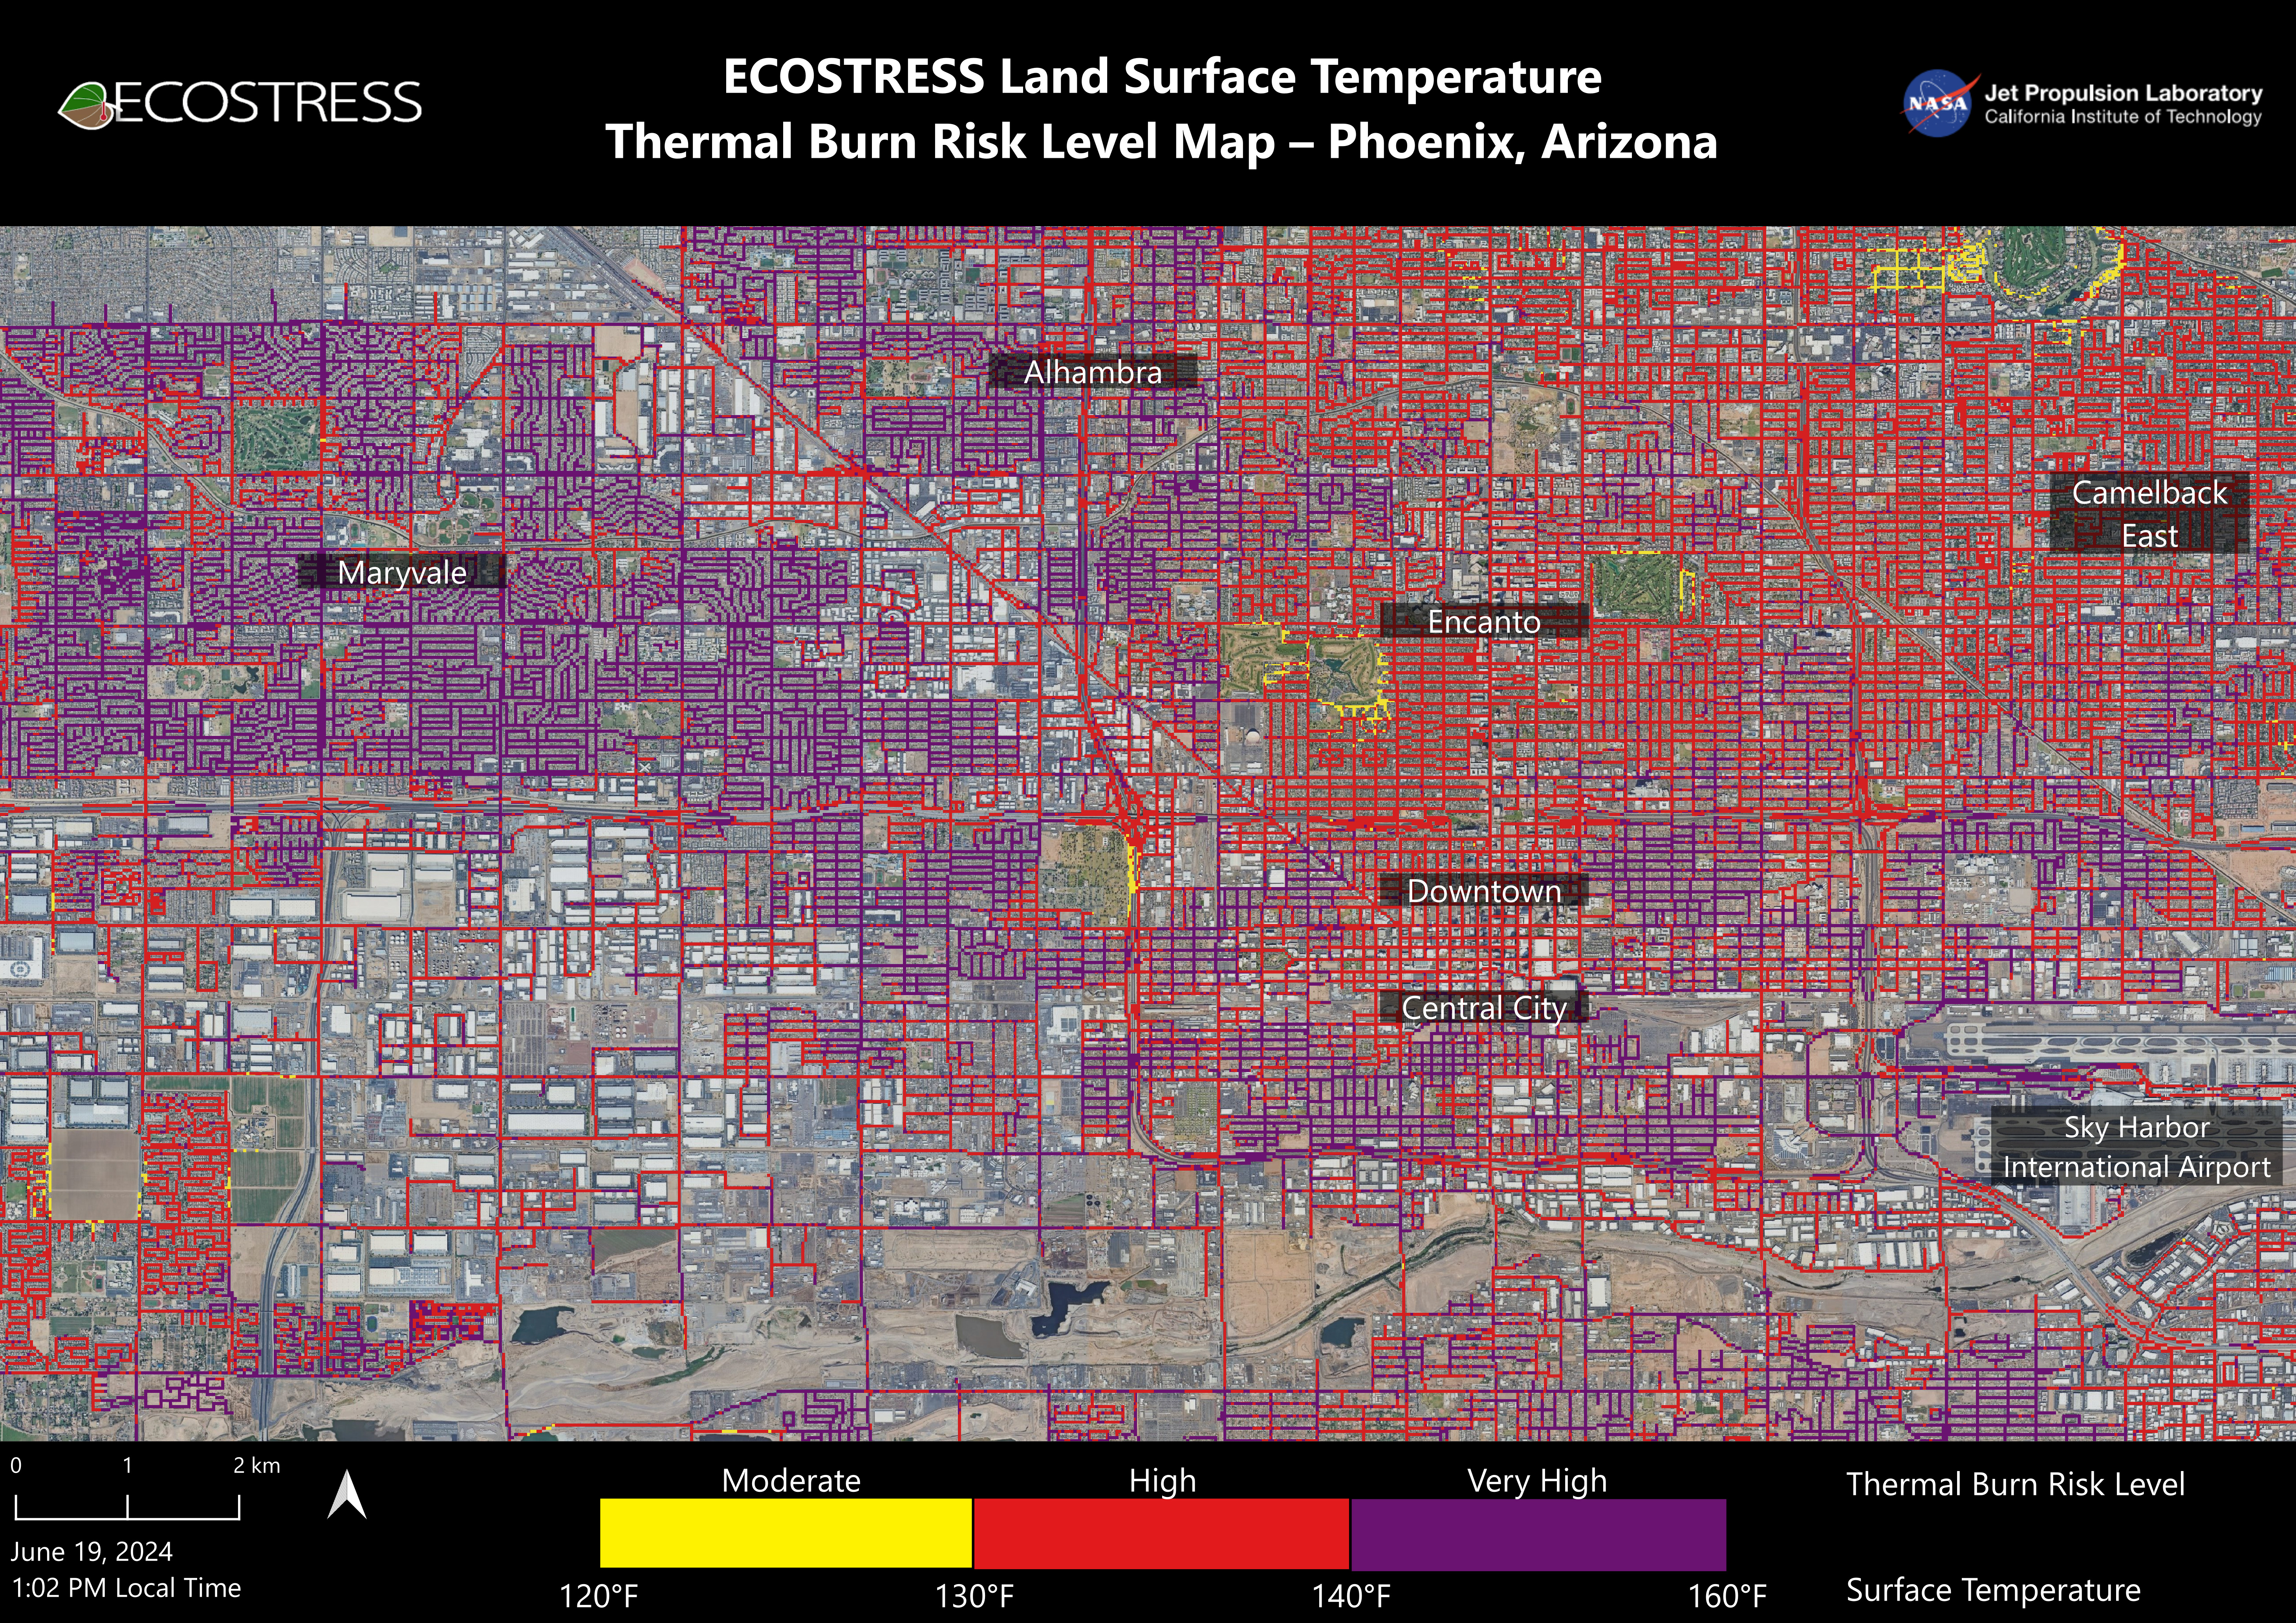

NASA’s ECOSTRESS Maps Burn Risk Across Phoenix Streets

Data from NASA’s ECOSTRESS (Ecosystem Spaceborne Thermal Radiometer Experiment on Space Station) instrument was used to map scorching pavement in Phoenix where contact with skin can cause serious burns. Based on measurements captured at 1:02 p.m. local time on June 19, 2024, the image shows land surface temperatures across a grid of roads and adjacent sidewalks, revealing how urban spaces can turn hazardous during hot weather.

The Arizona city’s miles of asphalt and concrete surfaces (colored here in yellow, red, and purple, based on temperature) trap heat, as the image indicates. The surfaces registered at least 120 degrees Fahrenheit (49 degrees Celsius) to the touch – hot enough to cause contact burns in minutes to seconds.

At the lower right of the image is Phoenix Sky Harbor International Airport, where ECOSTRESS recorded some of the hottest land surface temperatures within the city – around 140 F (60 C). The air temperature on June 19 at the airport reached 106 F (43 C).

Air temperature, which is measured out of direct sunlight, can differ significantly from the temperature at the land surface. Streets are often the hottest surfaces of the built environment due to dark asphalt paving that absorbs more sunlight than lighter-colored surfaces; asphalt absorbs up to 95% of solar radiation. These types of surfaces can easily be 40 to 60 degrees F (22 to 33 degrees C) hotter than the air temperature on a very hot day.

Launched to the International Space Station in 2018, ECOSTRESS measures temperatures at the highest spatial resolution of any space-based instrument, producing images with a typical pixel size of about 225 feet (70 meters) by 125 feet (38 meters). The image of Phoenix was produced at higher spatial resolution using a machine learning algorithm that incorporates data from additional satellites: NASA/USGS Landsat and Sentinel-2. The combined measurements were used to “sharpen” the surface temperatures to a resolution of 100 feet (30 meters) by 100 feet (30 meters).

Credit: NASA/JPL-Caltech